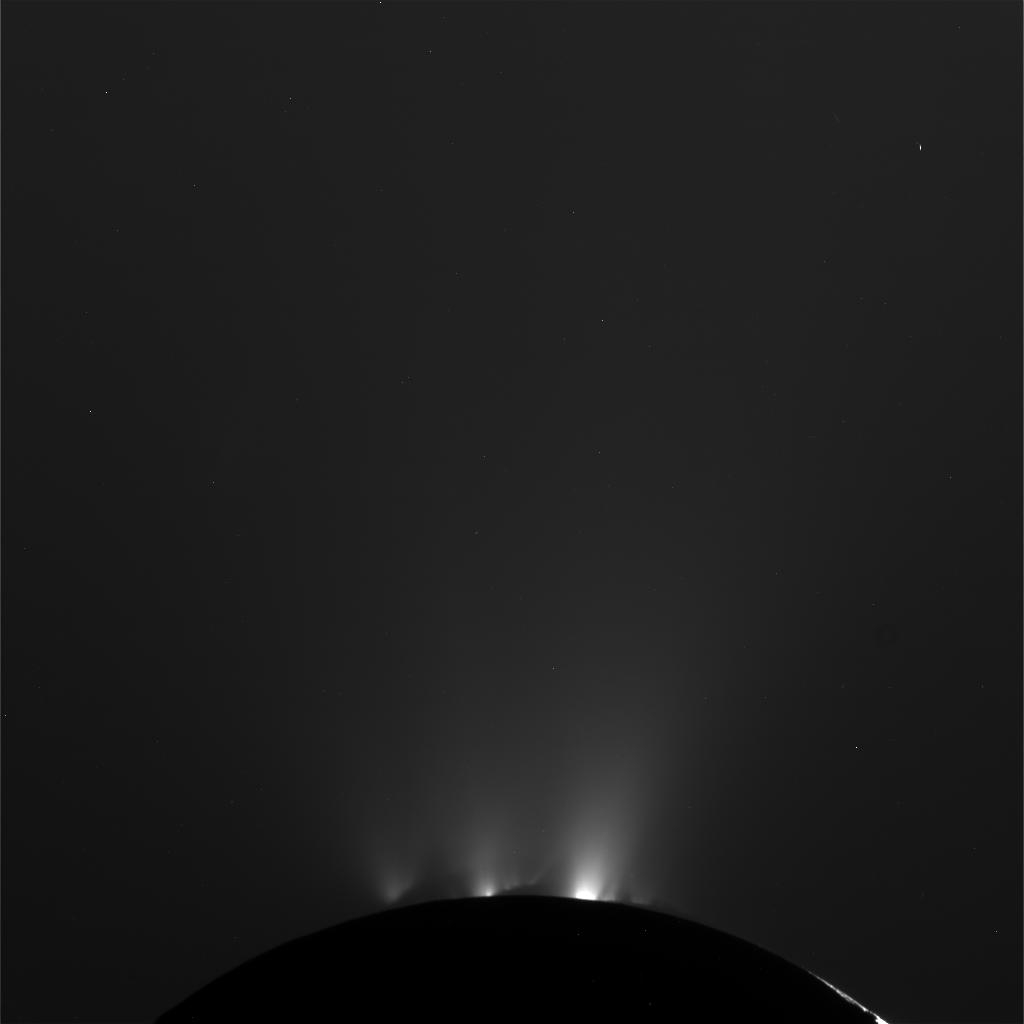

Saturn’s Geyser Moon Enceladus Shows off for NASA’s Cassini

NASA’s Cassini spacecraft successfully completed its Oct. 1 flyby of Saturn’s moon Enceladus and its jets of water vapor and ice. At its closest approach, the spacecraft flew approximately 62 miles (100 kilometers) above the moon’s surface. The close approach was designed to give some of Cassini’s instruments, including the ion and neutral mass spectrometer, the chance to “taste” the jets themselves.

At a higher vantage point during the encounter, Cassini’s high-resolution camera captured pictures of the jets emanating from the moon’s south polar region. The latest raw images of Enceladus are online at: http://saturn.jpl.nasa.gov/photos/raw/.

The images of the surface include previously seen leading-hemisphere terrain. However, during this encounter, multi-spectral imaging of these terrains extended farther into the ultraviolet region of the electromagnetic spectrum than had previously been achieved at this resolution. By looking at the surface at ultraviolet wavelengths, scientists can better detect the difference between surface materials and shadows than they can at visible wavelengths, where icy materials are highly reflective and shadows are washed out. With both ultraviolet and visible images of the same terrain available to them, scientists will better understand how the surface coverage of icy particles coming from the vents and plumes changes with terrain type and age.

Cassini’s next pass of this fascinating moon will be Oct. 19, when the spacecraft flies by at an altitude of approximately 765 miles (1231 kilometers).

The Cassini-Huygens mission is a cooperative project of NASA, the European Space Agency and the Italian Space Agency. The Jet Propulsion Laboratory, a division of the California Institute of Technology in Pasadena, manages the mission for NASA’s Science Mission Directorate, Washington. The Cassini orbiter and its two onboard cameras were designed, developed and assembled at JPL. The imaging operations center is based at the Space Science Institute in Boulder, Colo. The Ion and Neutral Mass Spectrometer science team is based at the Southwest Research Institute, San Antonio, Texas.

For more information about the Cassini-Huygens mission, visit http://www.nasa.gov/cassini and http://saturn.jpl.nasa.gov.

This image has not been validated or calibrated. A validated/calibrated image will be archived with the NASA Planetary Data System in 2012.

Credit: NASA/JPL-Caltech/Space Science Institute